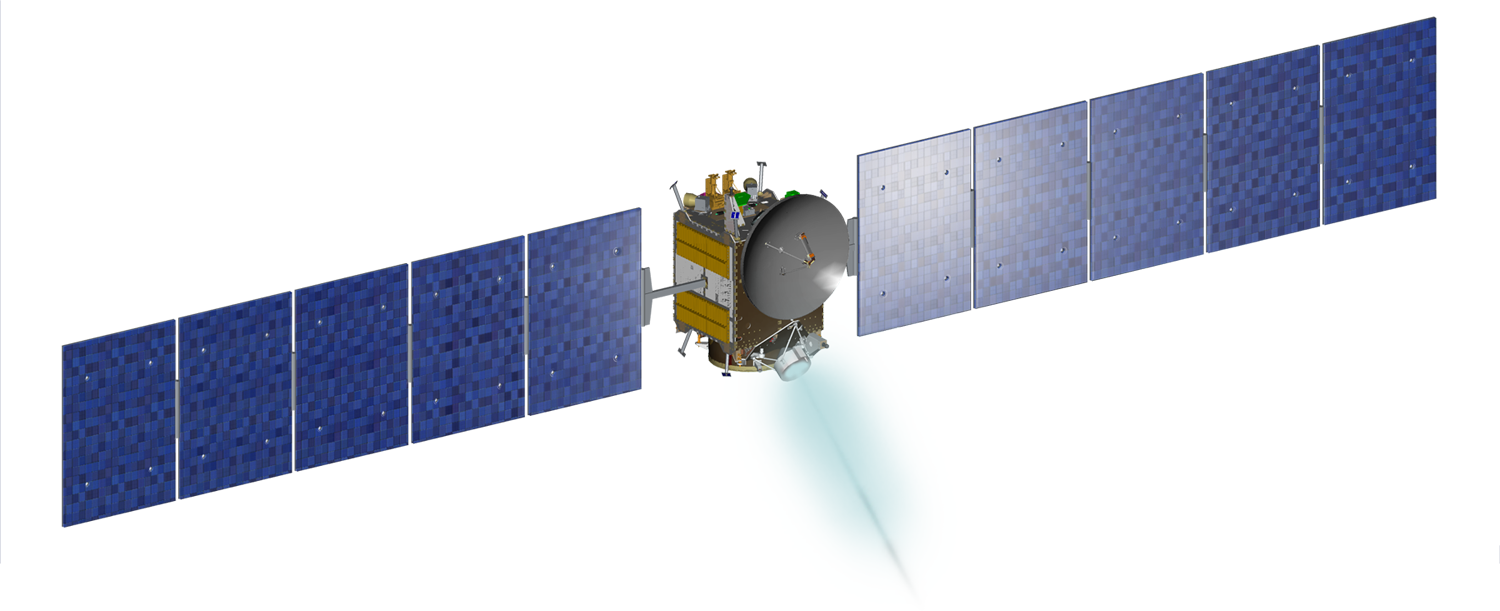

Dawn Spacecraft

Artist’s rendition of NASA’s Dawn spacecraft, part of the Mission Art series.

Dawn’s mission is managed by JPL for NASA’s Science Mission Directorate in Washington. Dawn is a project of the directorate’s Discovery Program, managed by NASA’s Marshall Space Flight Center in Huntsville, Alabama. UCLA is responsible for overall Dawn mission science. Orbital ATK, Inc., in Dulles, Virginia, designed and built the spacecraft. The German Aerospace Center, the Max Planck Institute for Solar System Research, the Italian Space Agency and the Italian National Astrophysical Institute are international partners on the mission team.

Credit: NASA/McREL